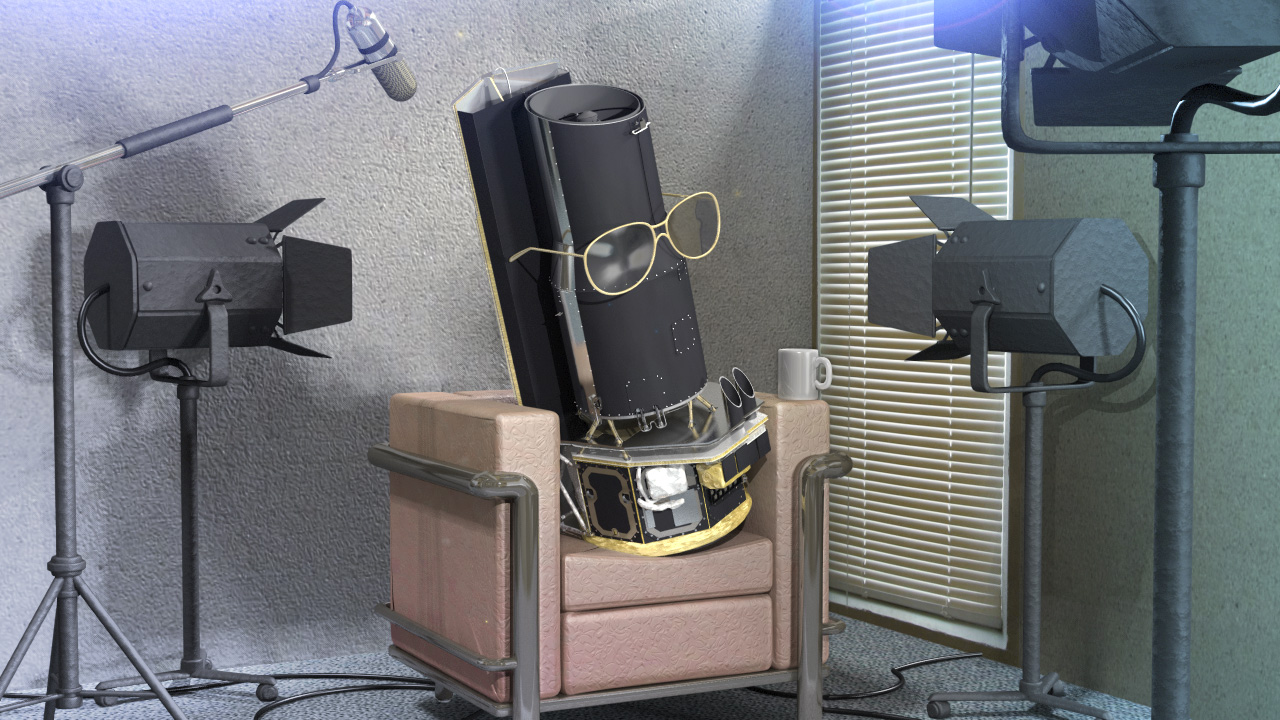

Artist's Conception of Spitzer Giving an Interview

NASA's Spitzer Space Telescope is about to use its last drop of the coolant that has chilled it for the past five-and-a-half years. On about May 12, give or take a week or so, the observatory is predicted to run out of the liquid helium that has run through its veins, keeping its infrared detectors at frosty operating temperatures of just a few degrees above the coldest temperature possible, called absolute zero.

The spacecraft, which is now in orbit around the sun more than 100-million kilometers (62-million miles) behind Earth, will heat up just a bit -- its instruments will warm up from - 456 degrees Fahrenheit (-271 Celsius) to - 404 degrees Fahrenheit (-242 Celsius). This is still way colder than an ice cube, which is about 32 degrees Fahrenheit. More importantly, it is still cold enough for some of Spitzer's infrared detectors to keep on probing the cosmos for at least two more years.

Credit: NASA/JPL-Caltech/T. Pyle (SSC)